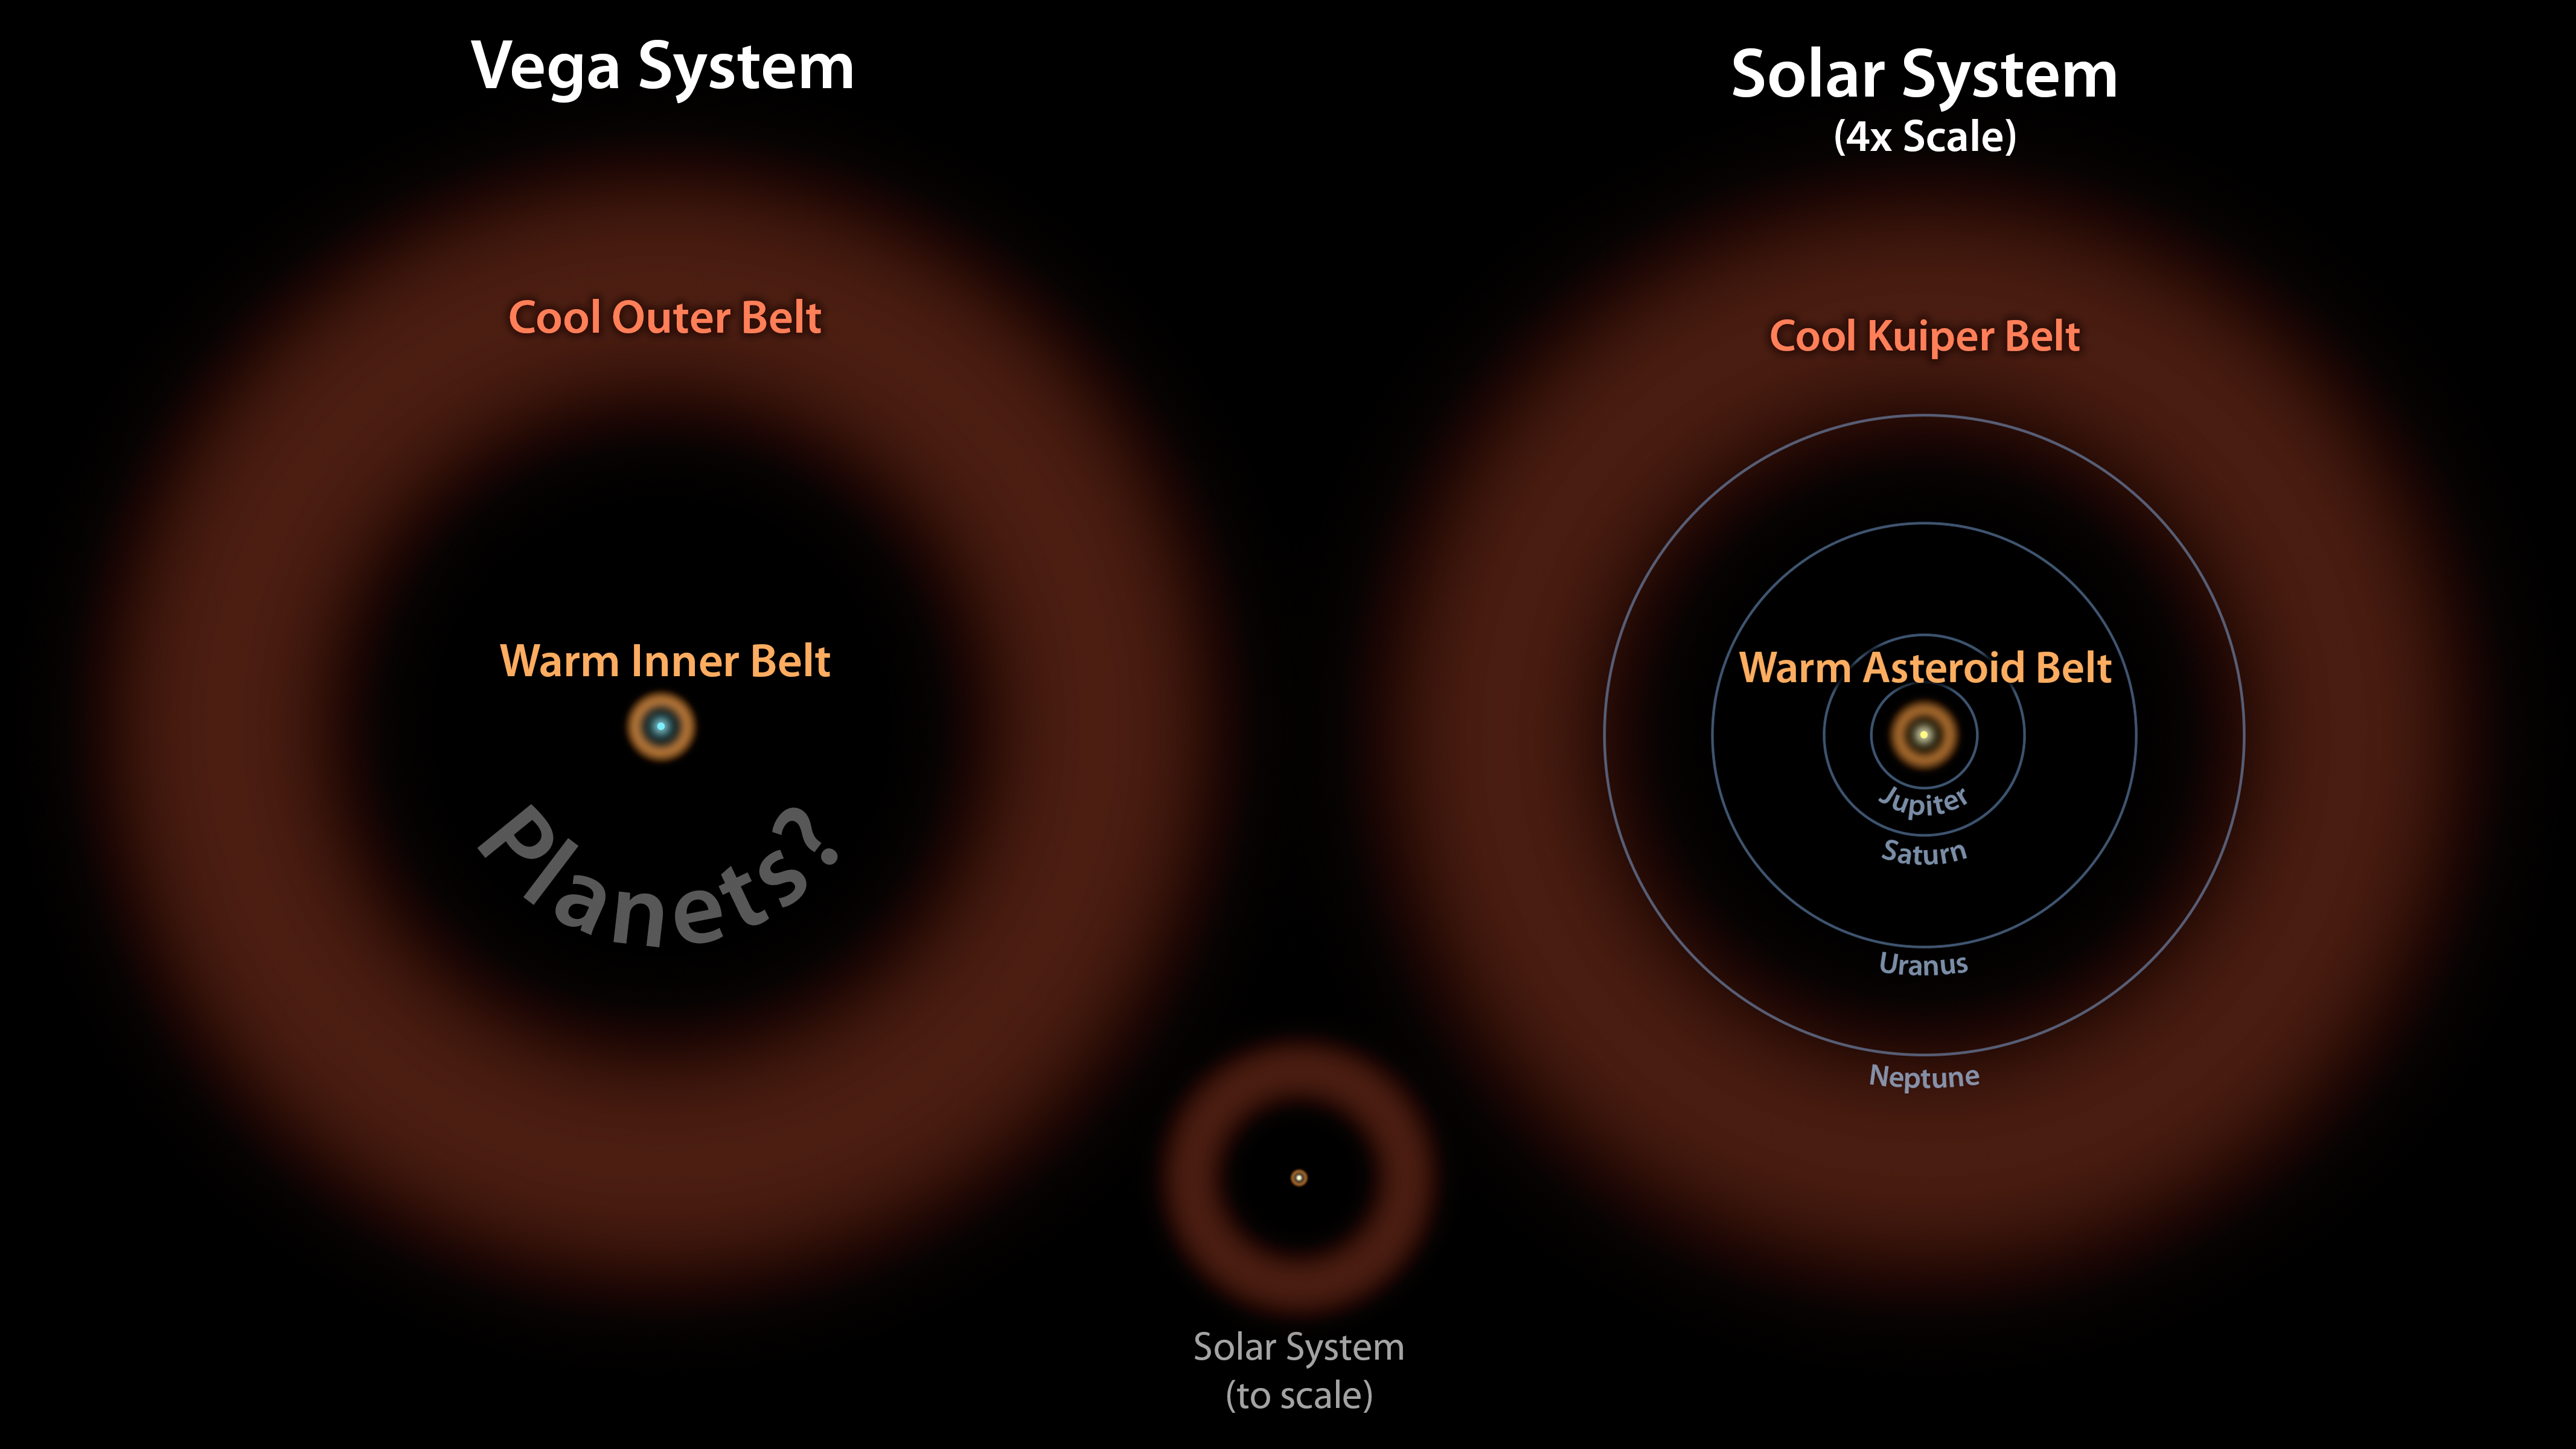

Vega: Two Belts and the Possibility of Planets

Astronomers have discovered what appears to be a large asteroid belt around the bright star Vega, as illustrated here at left in brown. The ring of warm, rocky debris was detected using NASA's Spitzer Space Telescope, and the European Space Agency's Herschel Space Observatory, in which NASA plays an important role.

In this diagram, the Vega system, which was already known to have a cooler outer belt of comets (orange), is compared to our solar system with its asteroid and Kuiper belts. The relative size of our solar system compared to Vega is illustrated by the small drawing in the middle. On the right, our solar system is scaled up four times.

The comparison illustrates that both systems have inner and outer belts with similar proportions. The gap between the inner and outer debris belts in both systems works out to a ratio of about 1-to-10, with the outer belt 10 times farther away from its host star than the inner belt.

Astronomers think that the gap in the Vega system may be filled with planets, as is the case in our solar system.

Credit: NASA/JPL-Caltech